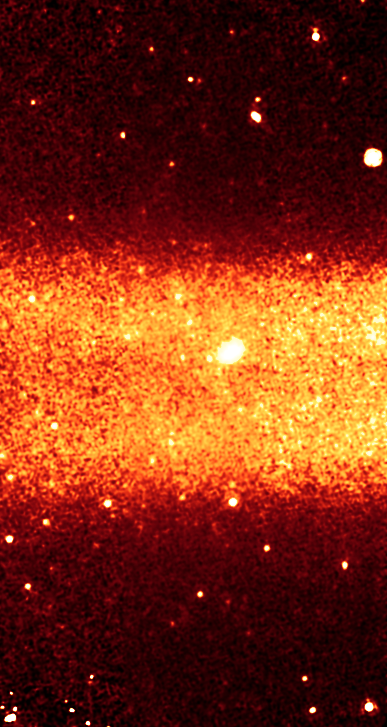

Big Band of Dust

This picture shows a slice of Saturn's largest ring, as seen in infrared light by NASA's Spitzer Space Telescope. The observatory viewed the ring edge-on from its Earth-trailing orbit around the sun. It detected the infrared light, or heat, form the ring's dusty material.

The ring has a diameter equivalent to 300 Saturns lined up side to side. And it's thick too -- about 20 Saturns could fit into its vertical height. The ring is tilted about 27 degrees from Saturn's main ring plane.

The Spitzer data were taken by its multiband imaging photometer and show infrared light with a wavelength of 24 microns.

Credit: NASA/JPL-Caltech/Univ. of Virginia